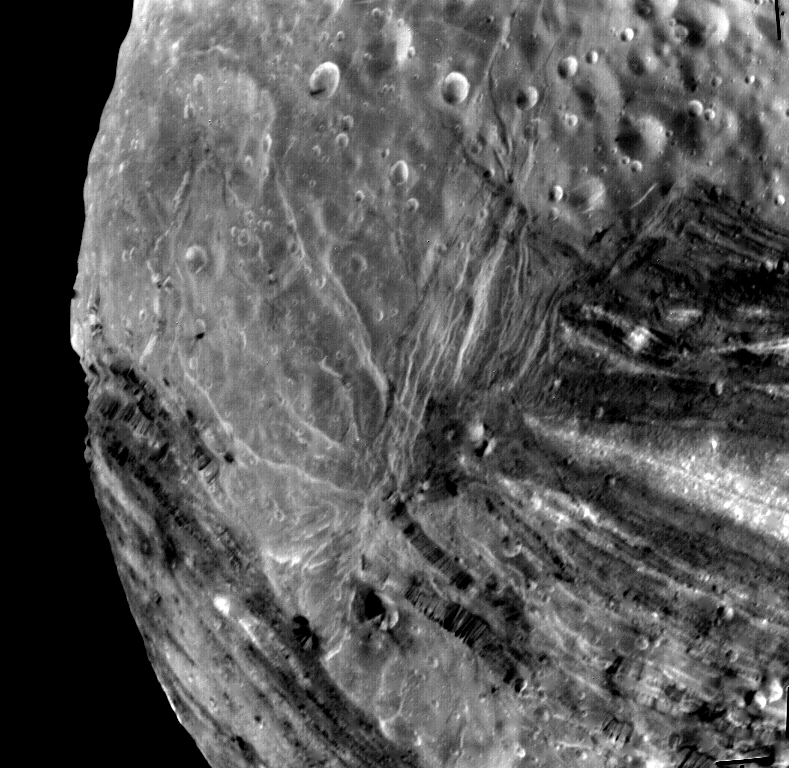

Miranda Fractures, Grooves and Craters

This Voyager 2 image of Miranda was taken Jan 24, 1986, from a distance of about 31,000 kilometers (19,000 miles), shortly before the spacecraft’s closest approach to the Uranian moon. The high resolution of 600 meters (2,000 feet) reveals a bewildering variety of fractures, grooves and craters, as well as features of different albedos (reflectancea). This clear-filter, narrow-angle view encompasses areas of older, heavily cratered terrain with a wide variety of forms. The grooves and troughs reach depths of a few kilometers (or miles) and expose materials of different albedos. The great variety of directions of fractures and troughs, and the different densities of impact craters on them, signify a long, complex geologic evolution of this satellite. The Voyager project is managed for NASA by the Jet Propulsion Laboratory.

Credit: NASA/JPL